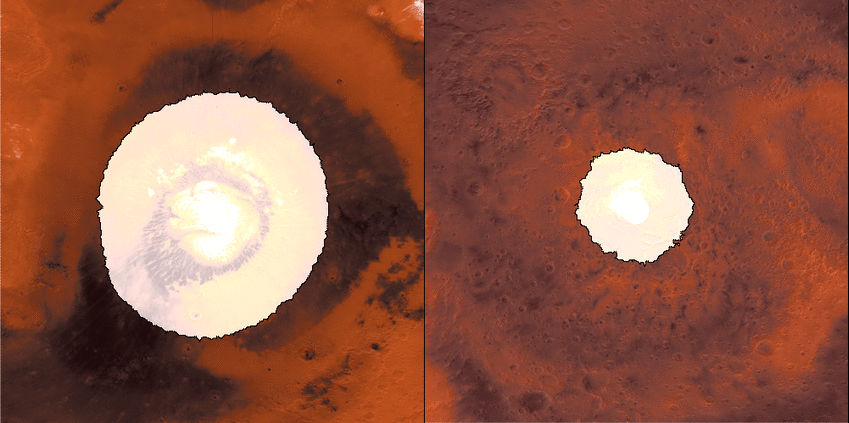

Growth and Retreat of the CO2 Ice at the Martian Poles

This animation shows a side-by-side comparison of CO2 ice at the north (left) and south (right) Martian poles over the course of a typical year (two Earth years). This simulation isn’t based on photos; instead, the data used to create it came from two infrared instruments capable of studying the poles even when they’re in complete darkness.

As Mars enters fall and winter, reduced sunlight allows CO2 ice to grow, covering each pole. While ice at the north pole is fairly symmetrical, it’s somewhat asymmetrical during its retreat from the south pole for reasons scientists still don’t understand. Scientists are especially interested in studying how global dust events affect the growth and retreat of this polar ice. Mars’ seasons are caused by a tilt in the planet, resulting in winter at one of the planet’s poles while it’s summer at the other.

How do spacecraft observe the Martian surface in the polar night, when the Sun is below the horizon for weeks or even months, or in the spring, when it’s hazy? They use infrared instruments measuring surface temperatures, even when the ground is in complete darkness or the atmosphere obscured. CO2 ice (sometimes called dry ice) is the coldest material found on Mars, and it is near -193 degrees Fahrenheit (-125 degrees Celsius), whereas ice free soil is generally warmer. As a result, scientists can track the position of the seasonal caps, even in the dark, using surface temperature measurements.

Each panel of the animation is about 3,728 miles (6,000 kilometers) across. This data was collected by the Mars Climate Sounder (MCS) instrument on NASA’s Mars Reconnaissance Orbiter, and the Thermal Emission Spectrometer (TES) onboard NASA’s now defunct Mars Global Surveyor. The MCS data was collected between mid-2006 and the end of 2013; the TES data was collected between early 1999 to late 2006.

Credit: NASA/JPL-Caltech